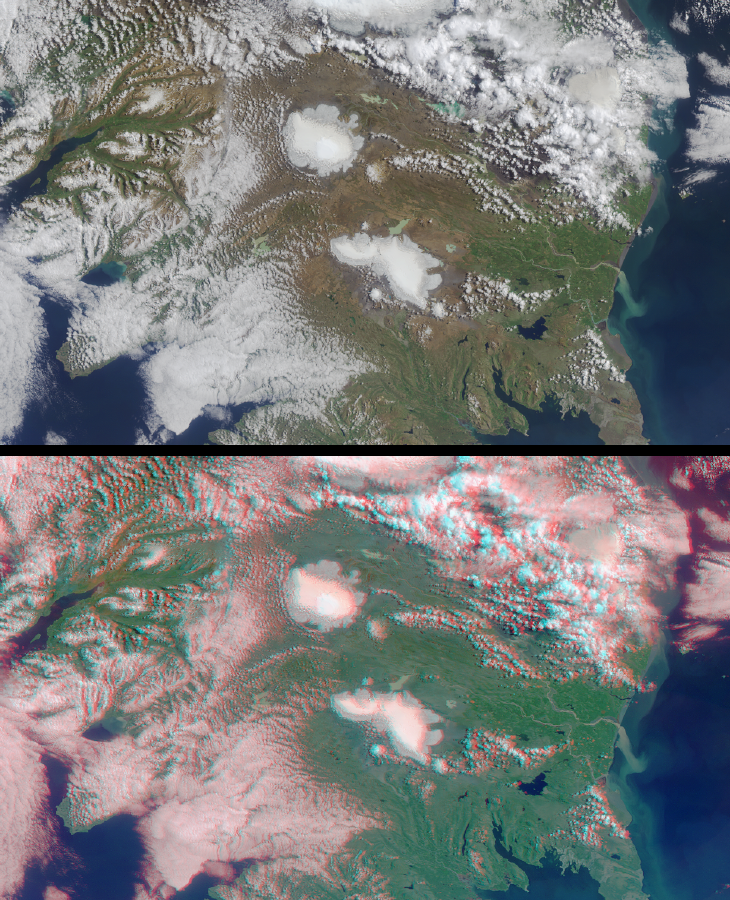

The Land of Ice and Fire

Due to an unusual combination of tectonic settings, many icecaps and glaciers of Iceland rest above active volcanoes. This landnation is located on the northern edge of the Mid-Atlantic ridge, at the intersection of the North American and Eurasian plates, and is one of the few places on Earth where a mid-ocean ridge is exposed above sea level. The land is built from erupted and intruded magmas concentrated around a hot spot beneath the spreading ridge.

These late summer views of central and southwestern Iceland were obtained by the Multi-angle Imaging SpectroRadiometer on August 16, 2001, during Terra orbit 8842. The upper image is a true-color view from the instrument’s vertical-viewing (nadir) camera. The lower image is a stereo anaglyph generated from the instrument’s nadir and 60-degree forward-viewing cameras. Viewing the anaglyph in 3-D requires the use of red/blue glasses with the red filter placed over your left eye. The images have been oriented with north at the left in order to facilitate stereo viewing. Information on ordering glasses is available here.

Each image represents an area of about 200 by 340 kilometers. Two of Iceland’s larger icecaps, Langjökull (located just below image center) and Hofsjökull (just above center) can be clearly seen. The western edge of Vatnajökull is also visible at the top of the image, and a portion of Myrdalsjökull can be seen through the clouds in the upper right.

Langjökull (the Long Glacier; 1287 meters maximum elevation) is the second largest icecap in Iceland. It supplies water to Lake Pingvallavatn, the largest lake in the country (visible in the lower right), and to several other lakes and geothermal areas. Hofsjökull (the Temple Glacier; 1760 meters) is the third largest icecap in Iceland. The landscape under the ice is the great mountain mass if of a central subglacial volcano. The brighter, rounded area atop the icecap is a vast, ice filled caldera. The Pjórsá, Iceland’s longest and largest river, is fed by the Hofsjökull icecap. The river can be seen running adjacent to the icecap toward the Atlantic Ocean at image right. Iceland has a very vigorous climate, and the high-energy coastline and glacial melt waters result in the movement of a large amount of sediment to the sea, visible herein the turbid waters of the Pjórsá.

The capital city of Reykjavík is visible in the lower right as a greyish region along the coast, to the west of (below) a bank of cumulus clouds. Reykjavík is located about 20 kilometers west of the Reykjanes-Langjökull volcanic zone, and the name of the city, the “Bay of Smokes,” is testimony to the region’s geothermal activity.

MISR was built and is managed by NASA’s Jet Propulsion Laboratory, Pasadena, CA, for NASA’s Office of Earth Science, Washington, DC. The Terra satellite is managed by NASA’s Goddard Space Flight Center, Greenbelt, MD. JPL is a division of the California Institute of Technology.

MISR was built and is managed by NASA’s Jet Propulsion Laboratory, Pasadena, CA, for NASA’s Office of Earth Science, Washington, DC. The Terra satellite is managed by NASA’s Goddard Space Flight Center, Greenbelt, MD. JPL is a division of the California Institute of Technology.

Credit: NASA/GSFC/LaRC/JPL, MISR Team